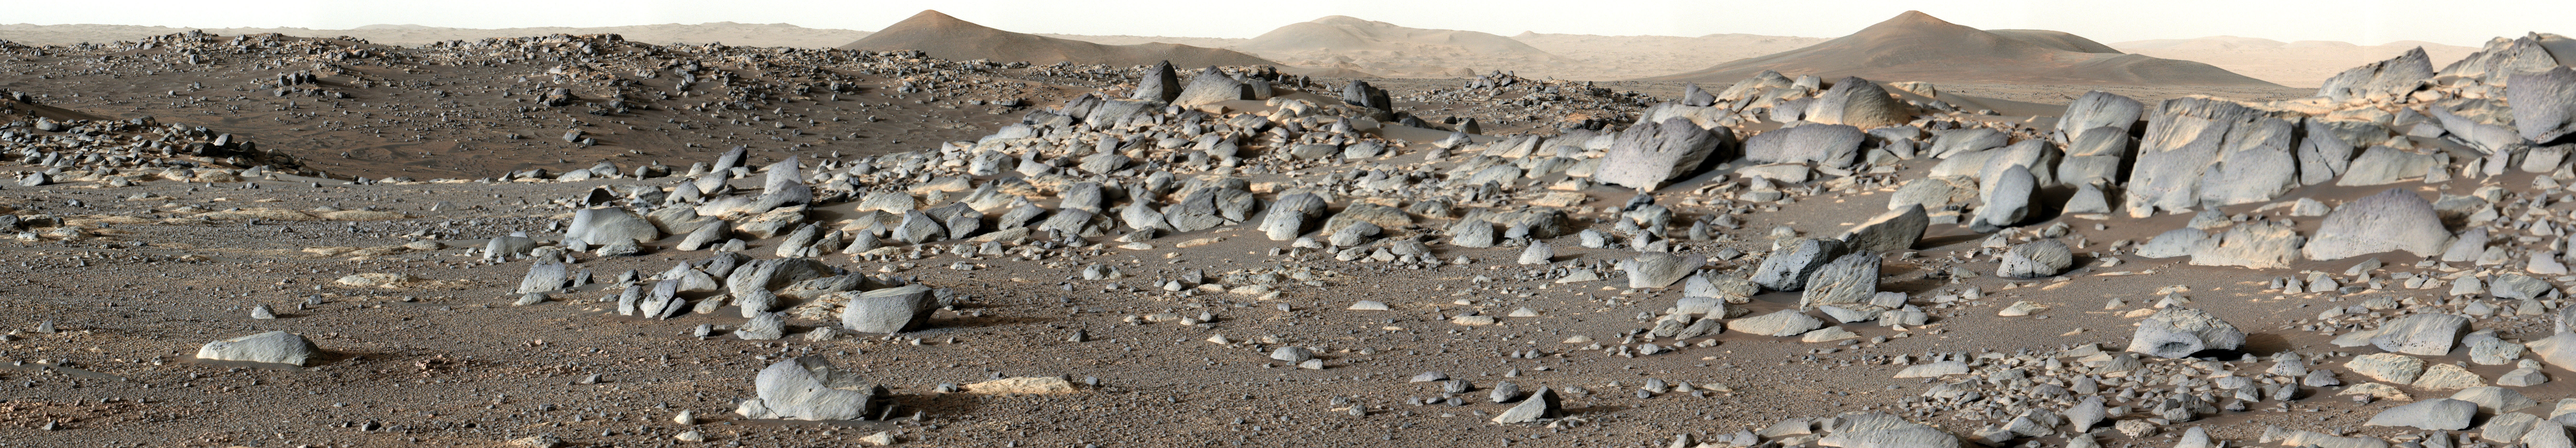

Perseverance Looks Toward Santa Cruz

NASA’s Perseverance Mars rover looks out at an expanse of boulders on the landscape in front of a location nicknamed “Santa Cruz” on Feb. 16, 2022, the 353rd Martian day, or sol, of the mission. This panorama is made up 24 individual images from the rover’s Mastcam-Z camera system stitched together after they were sent back from Mars.

Figure 1 shows a cropped version of the same image.

A key objective for Perseverance’s mission on Mars is astrobiology, including the search for signs of ancient microbial life. The rover will characterize the planet’s geology and past climate, pave the way for human exploration of the Red Planet, and be the first mission to collect and cache Martian rock and regolith (broken rock and dust).

Subsequent NASA missions, in cooperation with ESA (European Space Agency), would send spacecraft to Mars to collect these sealed samples from the surface and return them to Earth for in-depth analysis.

The Mars 2020 Perseverance mission is part of NASA’s Moon to Mars exploration approach, which includes Artemis missions to the Moon that will help prepare for human exploration of the Red Planet.

JPL, which is managed for NASA by Caltech in Pasadena, California, built and manages operations of the Perseverance rover.

The Mastcam-Z investigation is led and operated by Arizona State University in Tempe, working in collaboration with Malin Space Science Systems in San Diego, California, on the design, fabrication, testing, and operation of the cameras, and in collaboration with the Neils Bohr Institute of the University of Copenhagen on the design, fabrication, and testing of the calibration targets.

Credit: NASA/JPL-Caltech/ASU/MSSS